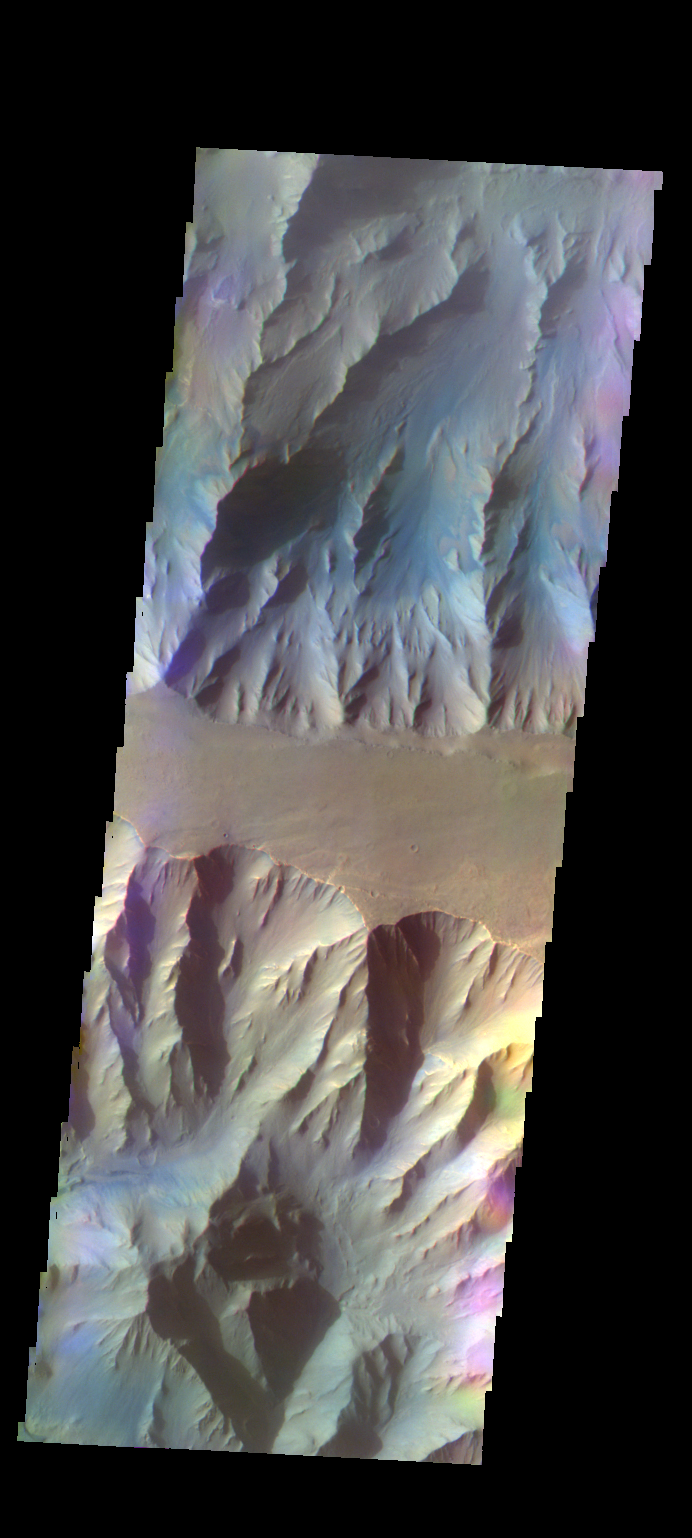

Coprates Chasma – False Color

The THEMIS VIS camera contains 5 filters. The data from different filters can be combined in multiple ways to create a false color image. These false color images may reveal subtle variations of the surface not easily identified in a single band image. Today’s false color image shows part of Coprates Chasma.

Credit: NASA/JPL-Caltech/ASU